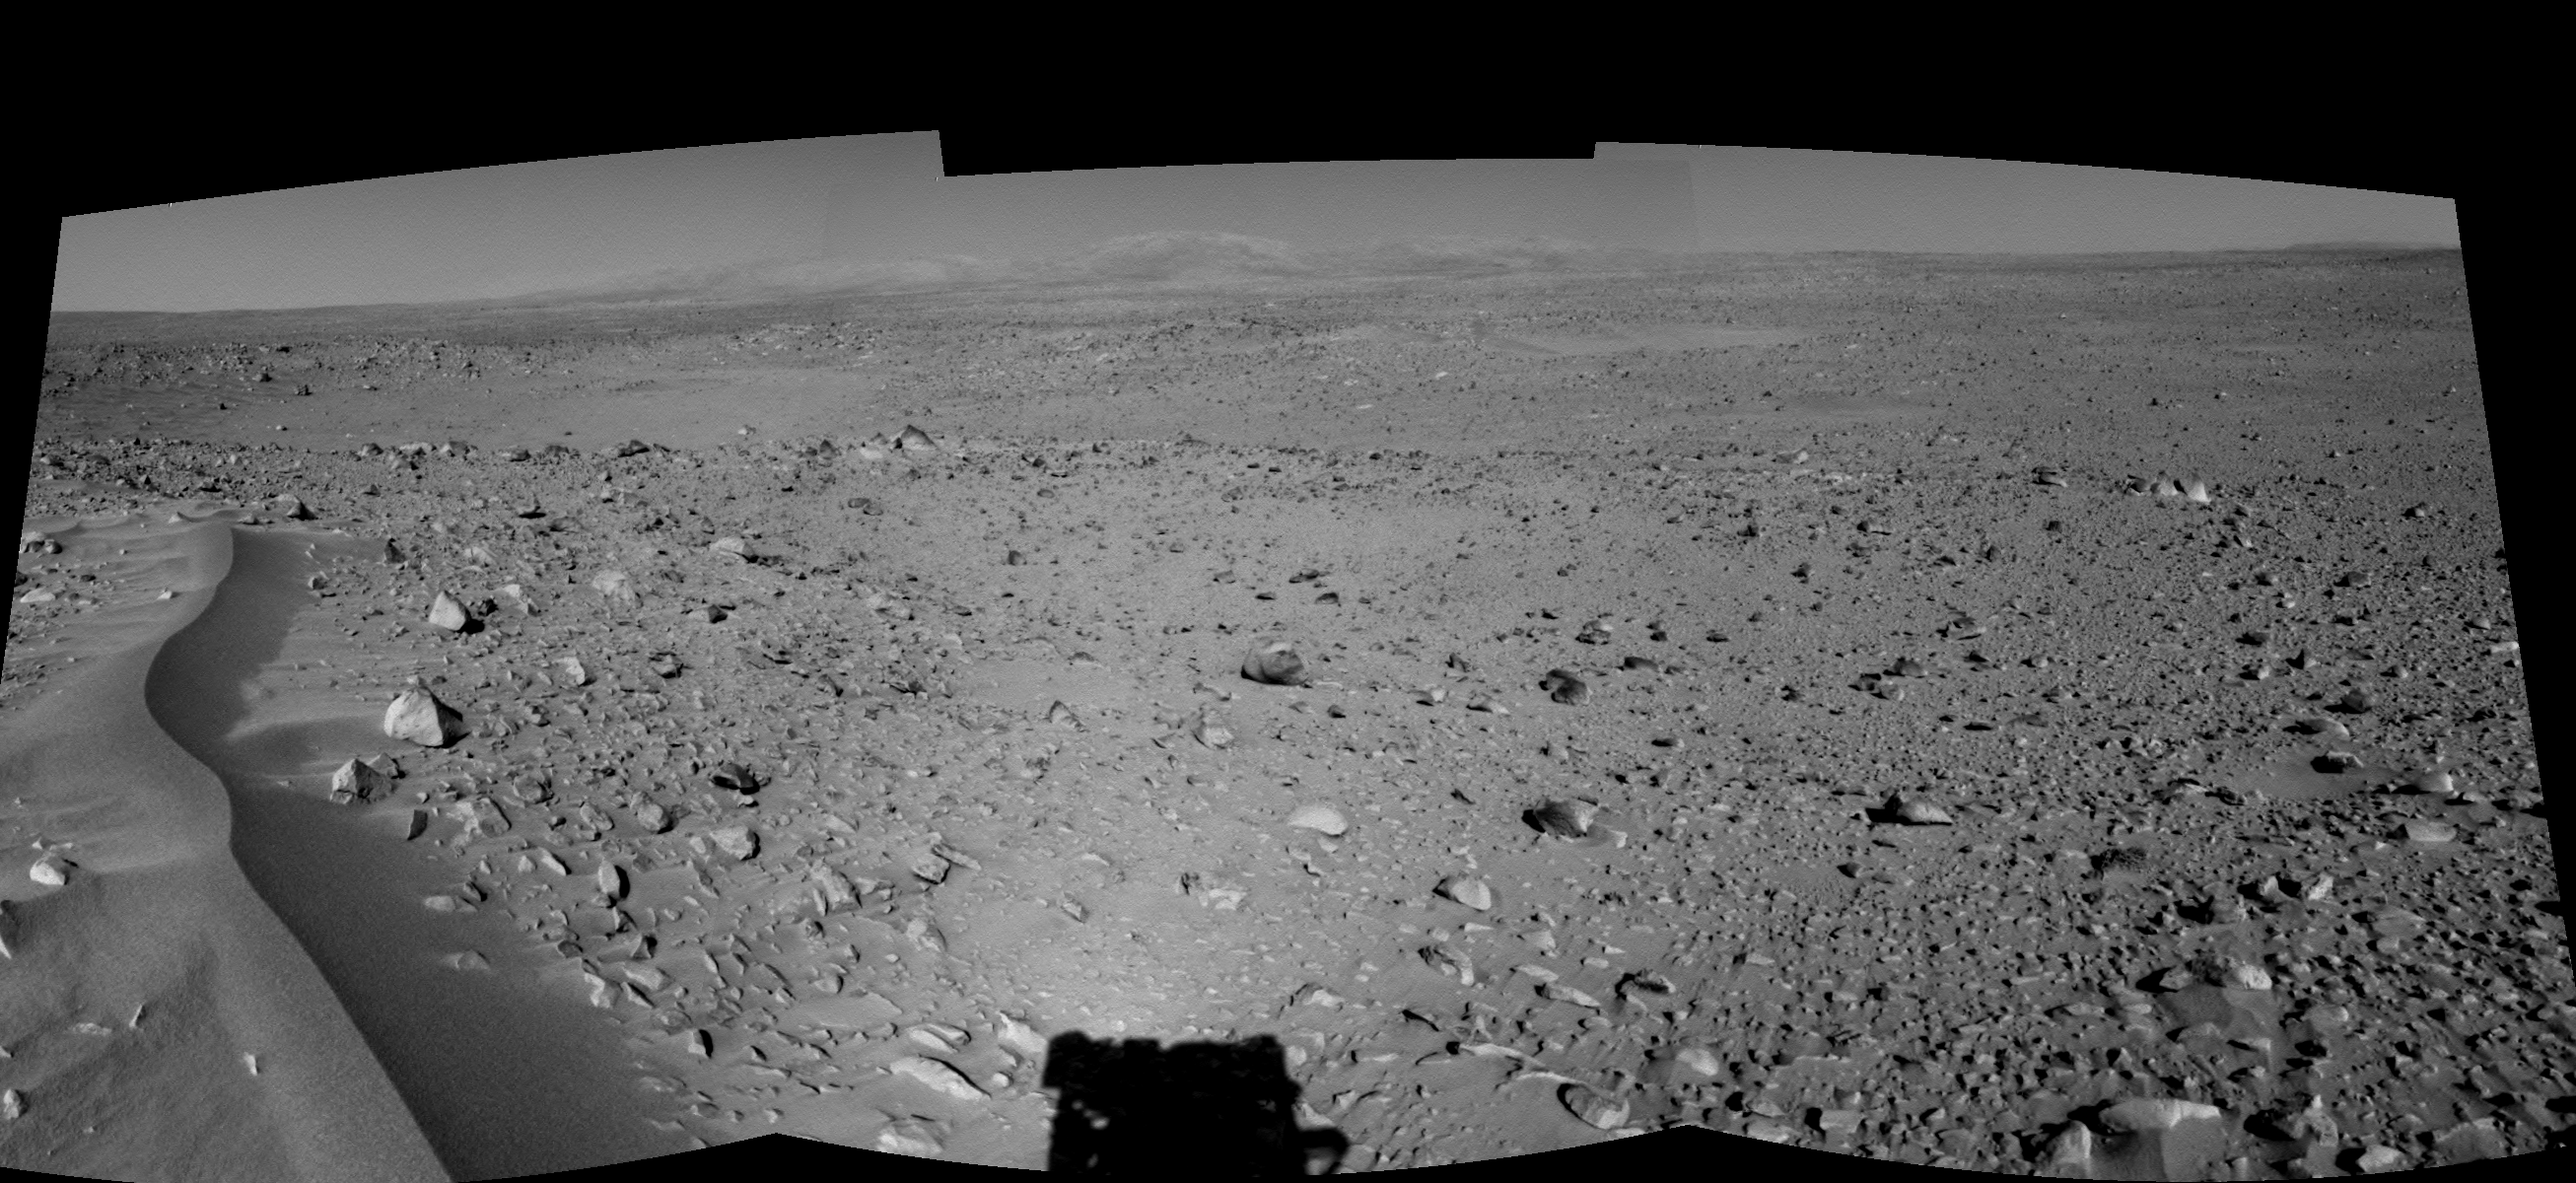

Lahontan Crater Looms (left eye)

This left eye in a stereo pair of views was assembled from three navigation camera images that NASA’s Mars Exploration Rover Spirit acquired on sol 120 (May 5, 2004). The image highlights a crater approximately 70 meters (230 feet) in diameter that scientists have informally named “Lahontan.” This image also reveals a wind-ripple feature in the foreground and a distant look at the Columbia Hills on the Horizon, Spirit’s planned final destination.

See PIA06022 for 3-D view and PIA06024 for right eye view of this left eye cylindrical-perspective projection.

Credit: NASA/JPL